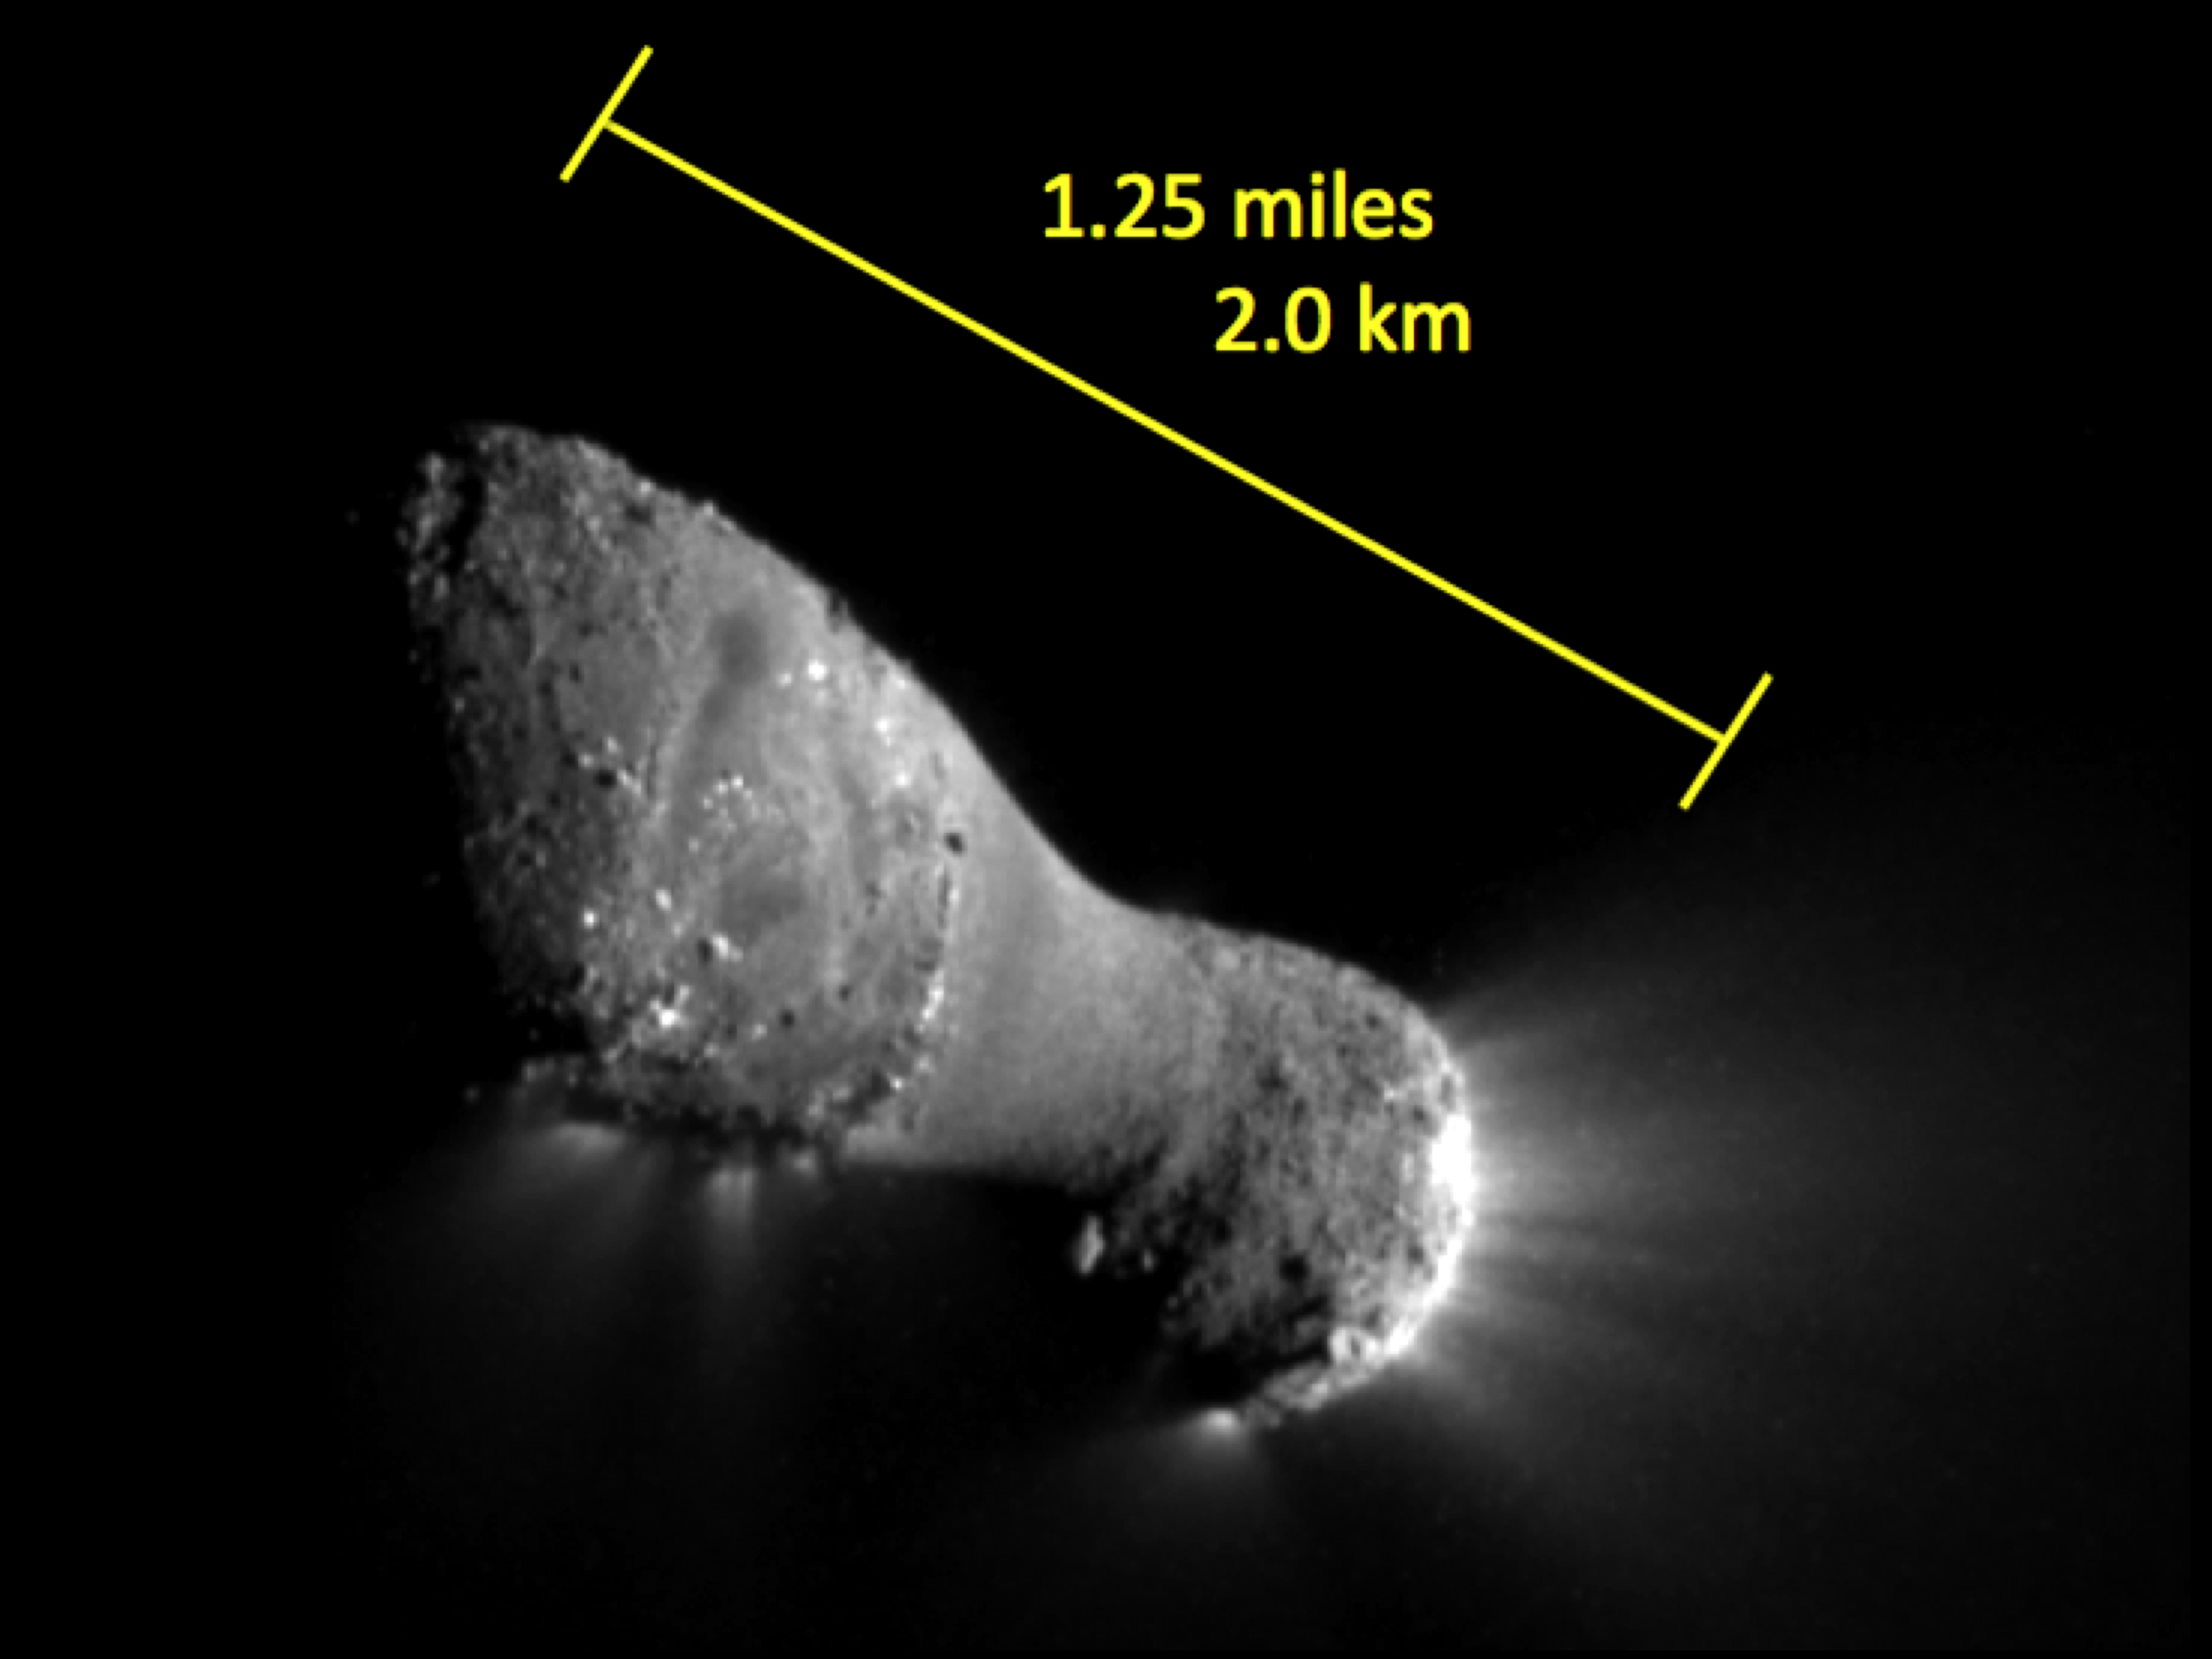

Up Close and Personal with Hartley 2

The image, one of the closest taken of comet Hartley 2 by NASA’s EPOXI mission, shows many features across the comet’s surface. The length of the comet is equal to the distance between the Capitol building and the Washington Monument in Washington. There are two obvious regions of jet activity associated with rough terrain. The smooth surface in the middle is lower than the rest of the comet and may accumulate fine-grain dust.

The image was taken by EPOXI’s Medium-Resolution Instrument on Nov. 4, 2010. The sun is to the right.

Credit: NASA/JPL-Caltech/UMD